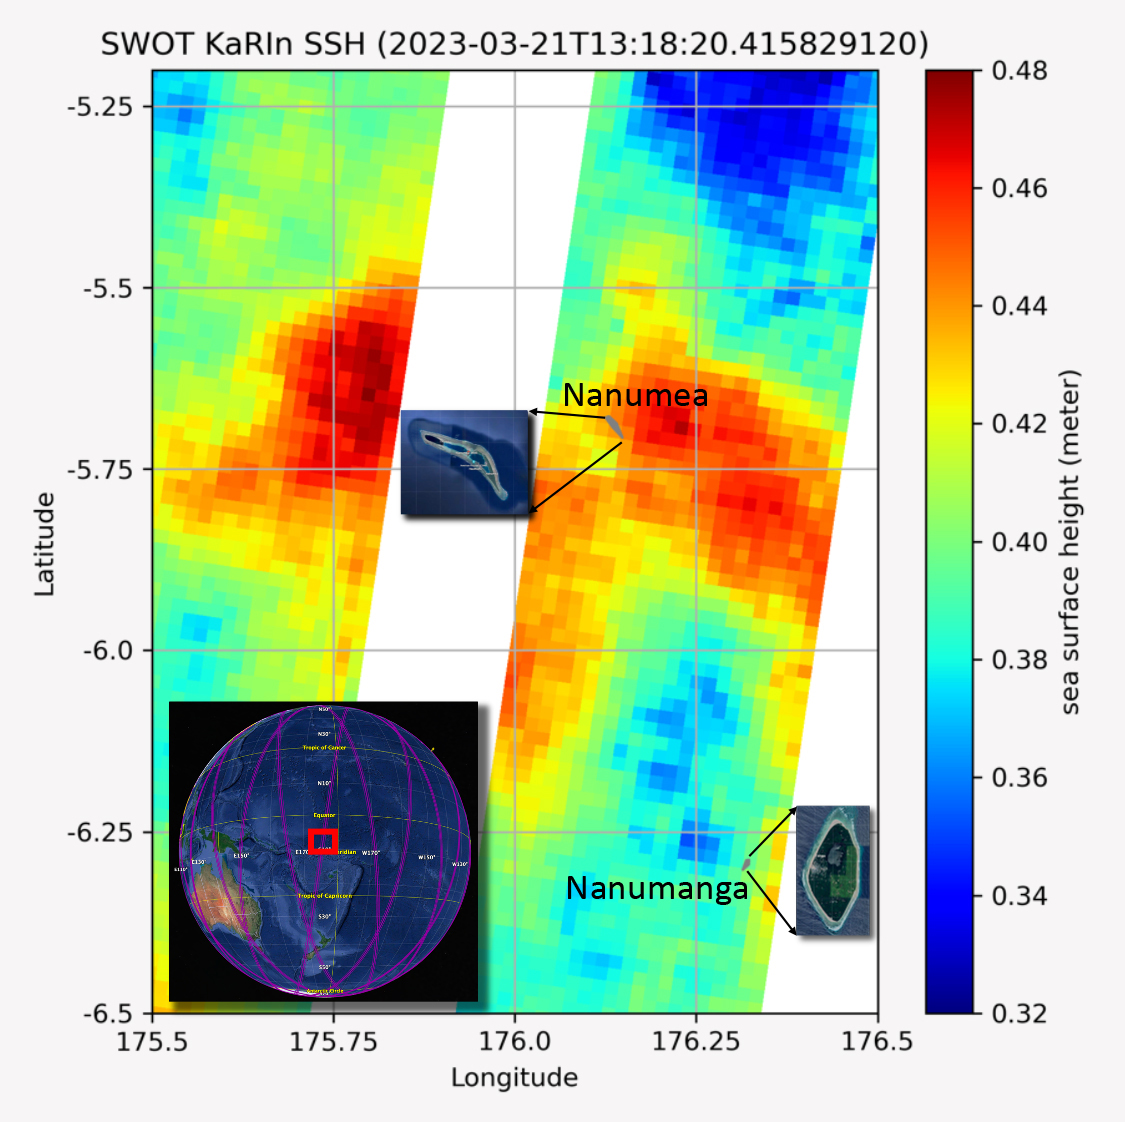

SWOT Measures Tuvalu Sea Level

The recently launched Surface Water and Ocean Topography (SWOT) mission collected data on sea levels around two of the inhabited islands of Tuvalu, a nation in the South Pacific Ocean that has been threatened with sea level rise that substantially exceeds the global average.

The image shows two areas of red that indicate higher than normal sea levels around two of Tuvalu’s inhabited islands, Nanumanga and Nanumea. The higher sea levels were likely caused by internal tides or circular currents called eddies. The SWOT data illuminates for the first time these small ocean features that, when they occur on top of rising sea levels, can lead to episodic flooding along coastlines. The Tuvalu data was collected March 21, 2023.

Rising seas are a direct consequence of climate change. On a global scale, the combination of warming ocean waters and ice melt from glaciers and ice sheets is leading to sea level rise that is occurring at an ever-increasing rate. The current rate of rise is more than 0.15 inches (4 millimeters) per year, an increase from 0.08 inches (2 millimeters) per year in 1993.

This seemingly small increase holds great significance for coastal communities that have seen more than a century of persistent sea level rise. The gap between the average high tide and flooding conditions has narrowed, and coastal impacts driven by sea level rise have increased in frequency and severity in recent years.

This is particularly true for low-lying island nations like Tuvalu, located about 620 miles (1,000 kilometers) north of Fiji. Sea level rise does not occur at the same rate everywhere across the globe, and can be exacerbated by natural ocean fluctuations that occur over time periods from years to decades. For Tuvalu, the amount of sea level rise has been substantially higher than the global average over the past three decades. The amount of rise, when coupled with Tuvalu’s low land elevations, places the country increasingly under threat. In the near term, sea level rise will combine with naturally occurring ocean variability and storms to exacerbate events like coastal flooding. Monitoring and understanding sea level change is critical for Tuvalu and other low-lying island nations.

Launched on Dec. 16, 2022, from Vandenberg Space Force Base in central California, SWOT collected the Tuvalu sea level data during a period of commissioning, calibration, and validation. Engineers are checking out the performance of the satellite’s systems and science instruments before the planned start of science operations in summer 2023.

SWOT was jointly developed by NASA and the French space agency Centre National d’Études Spatiales (CNES), with contributions from the Canadian Space Agency (CSA) and the UK Space Agency. NASA’s Jet Propulsion Laboratory, which is managed for the agency by Caltech in Pasadena, California, leads the U.S. component of the project. For the flight system payload, NASA provided the KaRIn instrument, a GPS science receiver, a laser retroreflector, a two-beam microwave radiometer, and NASA instrument operations. CNES provided the Doppler Orbitography and Radioposition Integrated by Satellite (DORIS) system, the dual frequency Poseidon altimeter (developed by Thales Alenia Space), the KaRIn radio-frequency subsystem (together with Thales Alenia Space and with support from the UK Space Agency), the satellite platform, and ground operations. CSA provided the KaRIn high-power transmitter assembly. NASA provided the launch vehicle and the agency’s Launch Services Program, based at Kennedy Space Center, managed the associated launch services.

Credit: NASA/JPL-Caltech